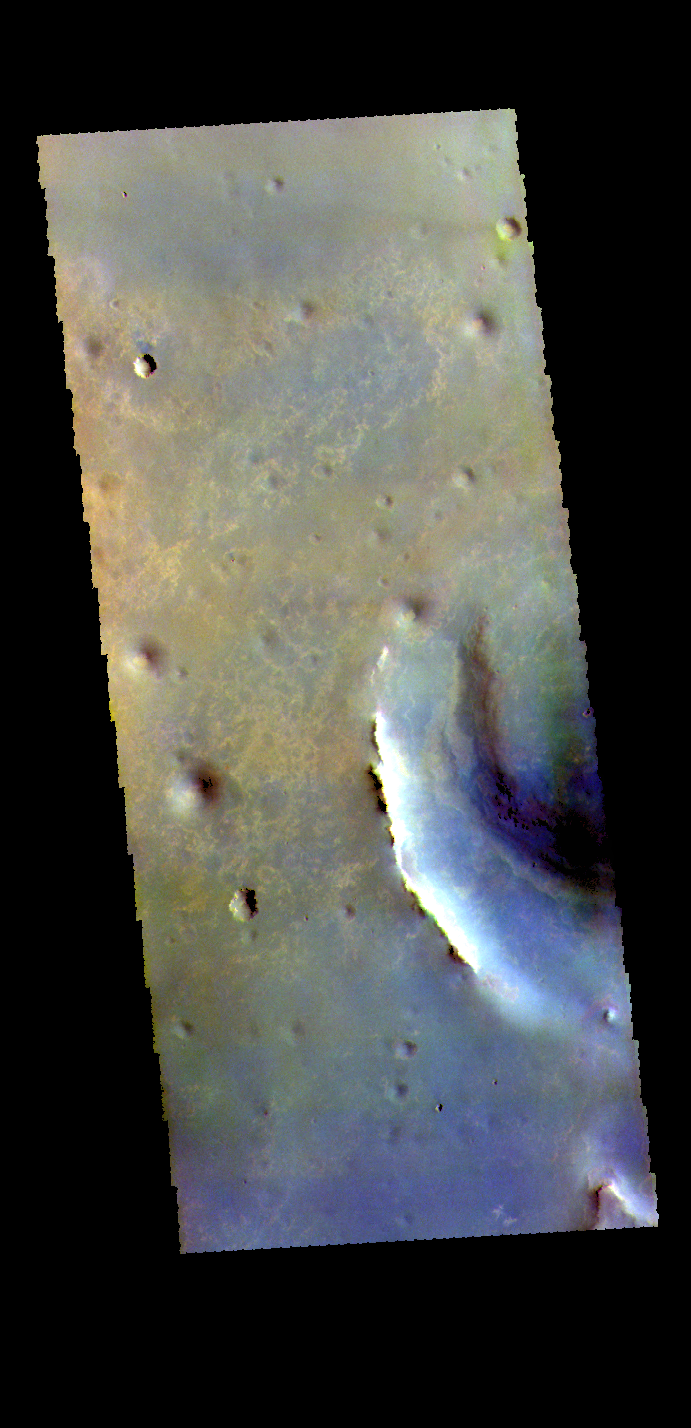

Endeavour Crater – False Color

Today’s false color image shows part of Endeavour Crater in Meridiani Planum. The MER Opportunity Rover drove along the rim of this crater, ending it’s 15 year mission after losing contact during a global dust storm.

The THEMIS VIS camera contains 5 filters. The data from different filters can be combined in multiple ways to create a false color image. These false color images may reveal subtle variations of the surface not easily identified in a single band image.

Credit: NASA/JPL-Caltech/ASU